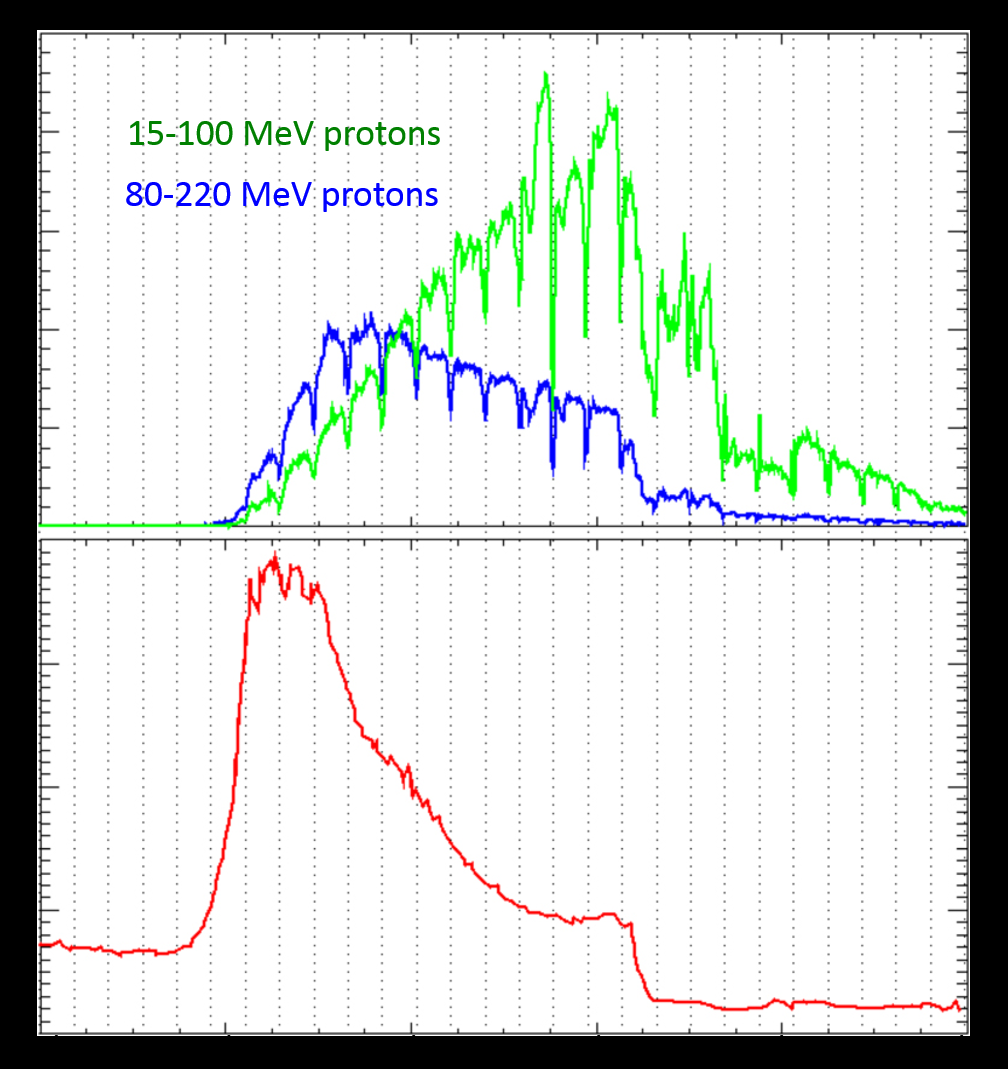

Solar Storm’s Radiation at Martian Orbit and Surface

Energetic particles from a large solar storm in September 2017 were seen both in Mars orbit and on the surface of Mars by NASA missions to the Red Planet.

The horizontal axis for both parts of this graphic is the time from Sept. 10 to Sept. 15, 2017. The upper portion of this graphic shows the increase in protons in two ranges of energy levels (15- to-100 million electron volts and 80-to-220 million electron volts), as recorded by the Solar Energetic Particle instrument on NASA’s Mars Atmosphere and Volatile Evolution orbiter, or MAVEN. The lower portion shows the radiation dose on the Martian surface, in micrograys per day, as measured by the Radiation Assessment Monitor instrument on NASA’s Curiosity Mars rover. Micrograys are unit of measurement for absorbed radiation dose.

Note that only protons in the higher bracket of energy levels penetrate the atmosphere enough to be detected on the surface.

NASA’s Goddard Space Flight Center in Greenbelt, Maryland, manages the MAVEN project for NASA’s Science Mission Directorate, Washington. MAVEN’s principal investigator is based at the University of Colorado Boulder’s Laboratory for Atmospheric and Space Physics, where the mission’s IUVS team is also based. Lockheed Martin Space Systems, Denver, built and operates the spacecraft.

Credit: NASA/GSFC/JPL-Caltech/Univ. of Colorado/SwRI-Boulder/UC Berkeley